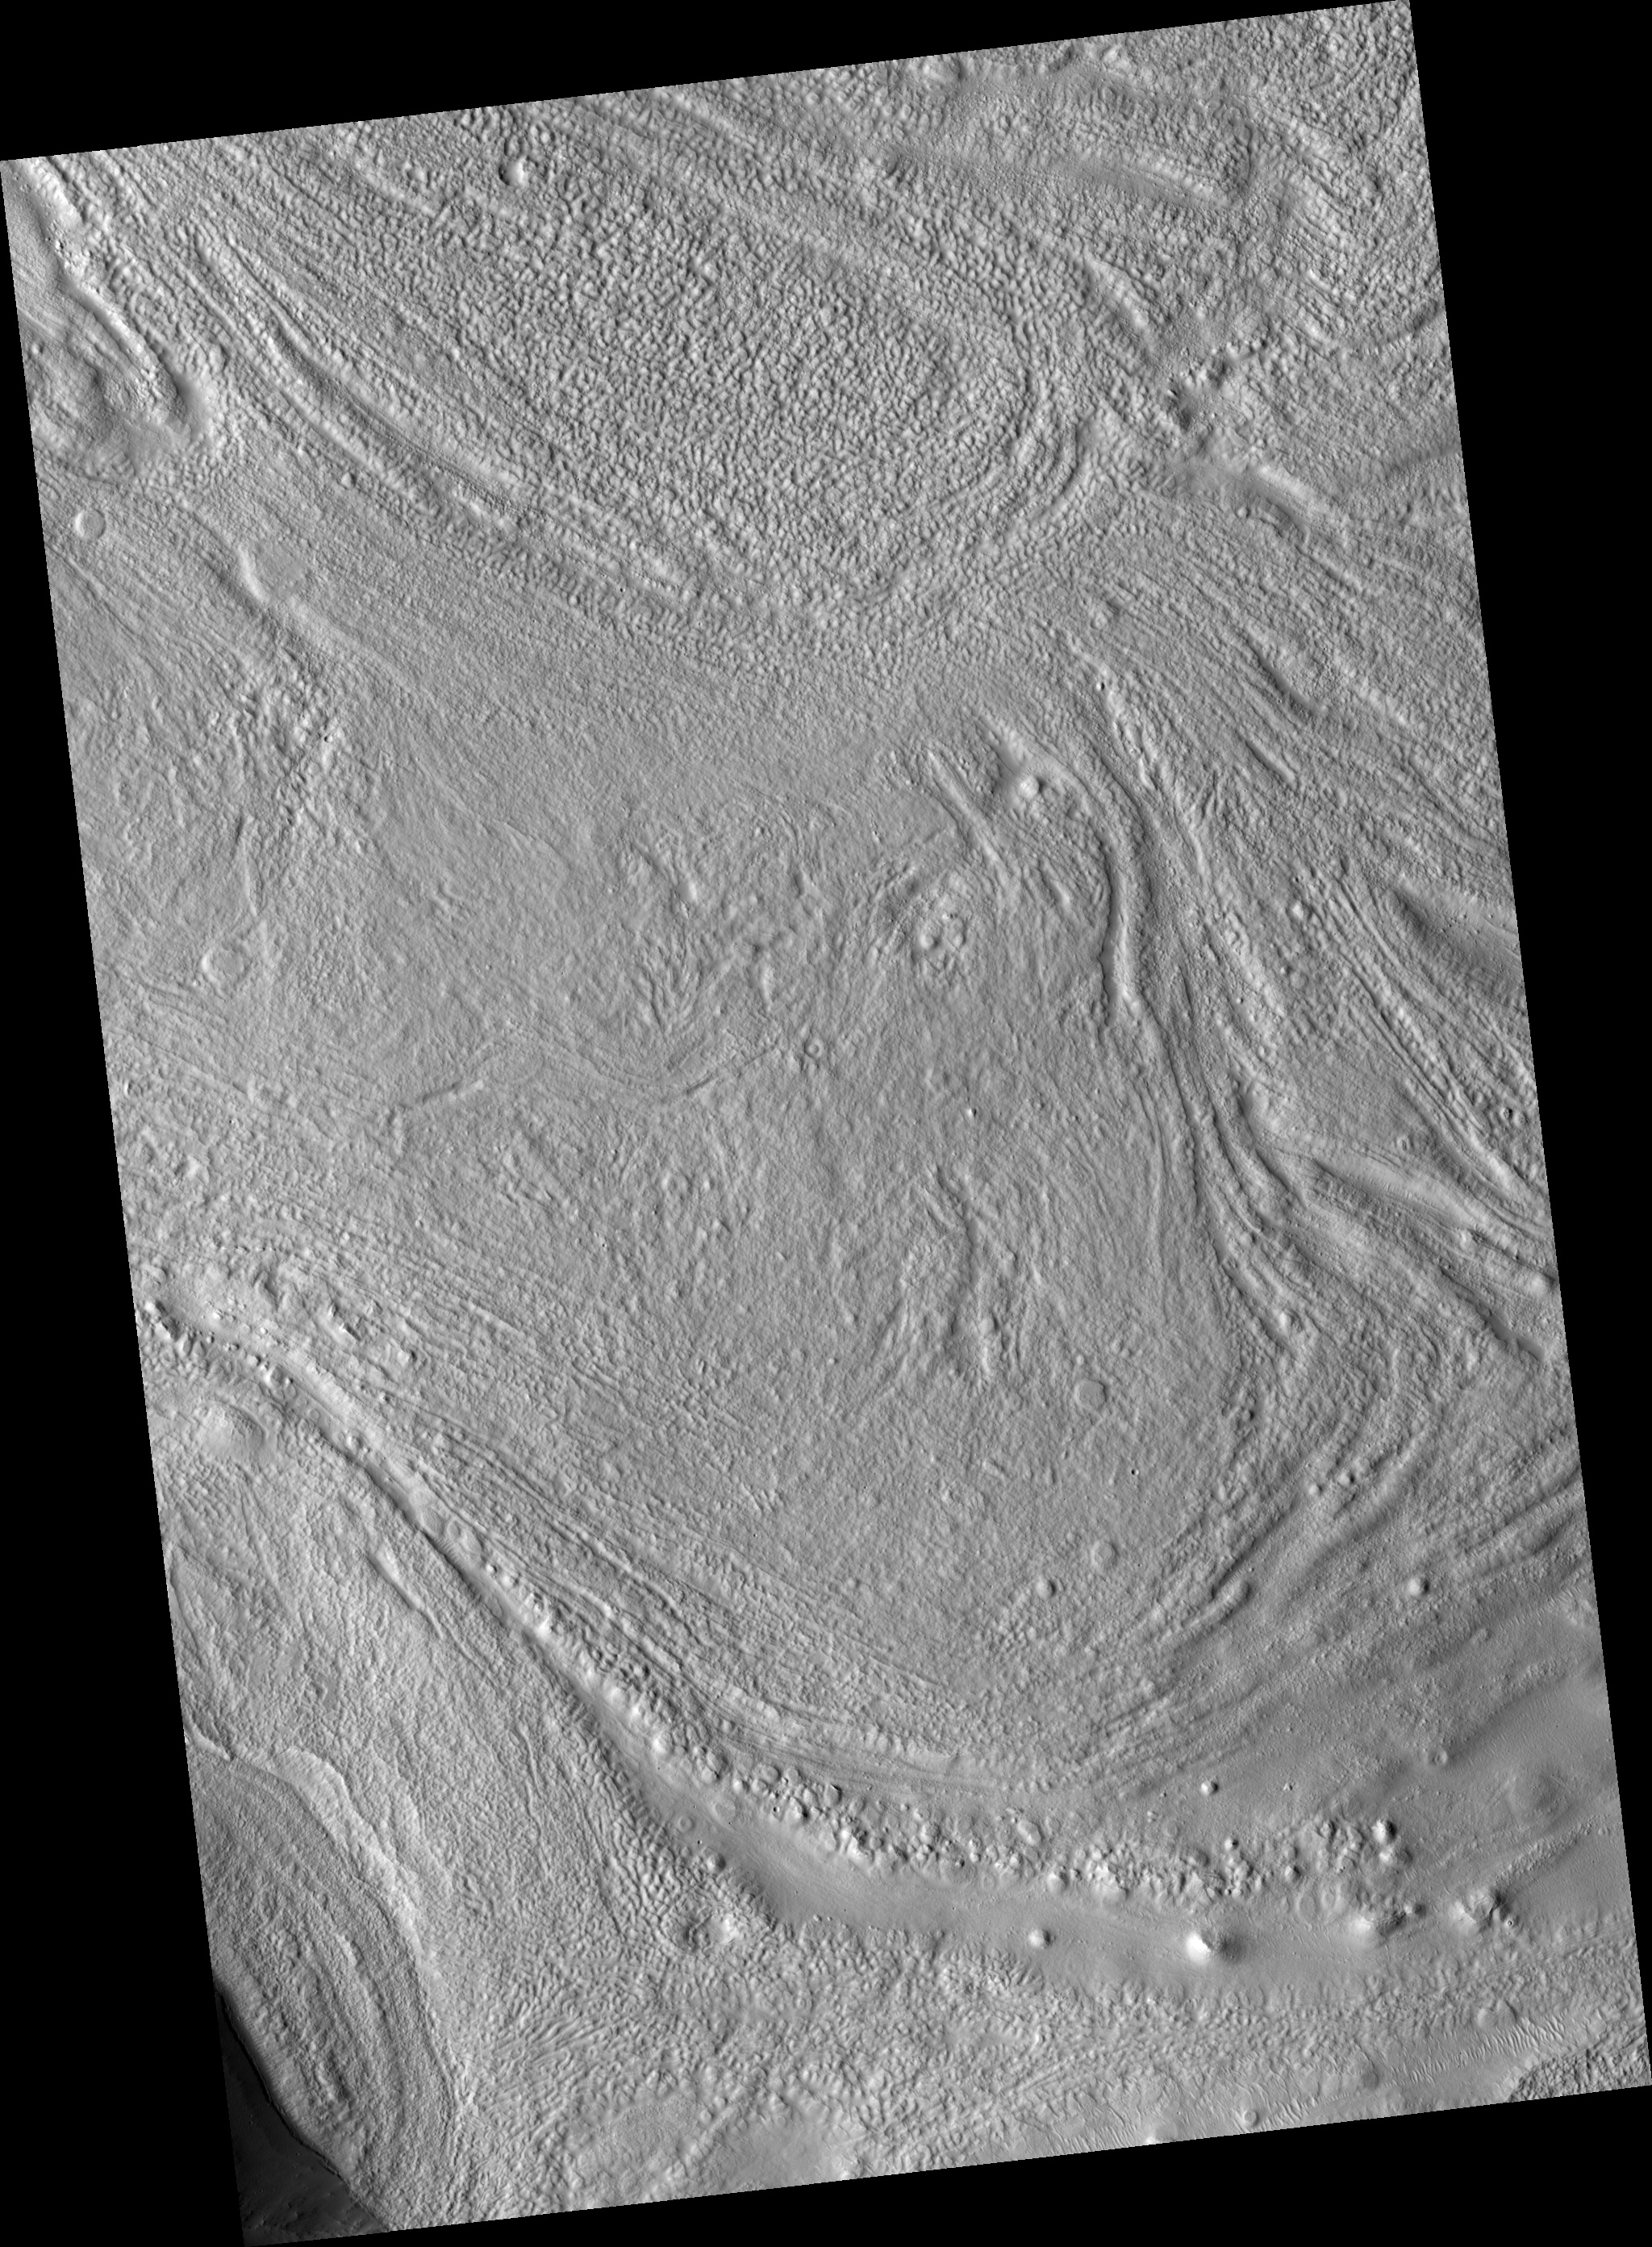

Juncture of Valleys with Lineated Fill

Image PSP_001438_2160 was taken by the High Resolution Imaging Science Experiment (HiRISE) camera onboard the Mars Reconnaissance Orbiter spacecraft on November 16, 2006. The complete image is centered at 35.5 degrees latitude, 56.6 degrees East longitude. The range to the target site was 291.6 km (182.2 miles). At this distance the image scale is 29.2 cm/pixel (with 1 x 1 binning) so objects ~88 cm across are resolved. The image shown here has been map-projected to 25 cm/pixel and north is up. The image was taken at a local Mars time of 3:25 PM and the scene is illuminated from the west with a solar incidence angle of 49 degrees, thus the sun was about 41 degrees above the horizon. At a solar longitude of 136.3 degrees, the season on Mars is Northern Summer.

NASA’s Jet Propulsion Laboratory, a division of the California Institute of Technology in Pasadena, manages the Mars Reconnaissance Orbiter for NASA’s Science Mission Directorate, Washington. Lockheed Martin Space Systems, Denver, is the prime contractor for the project and built the spacecraft. The High Resolution Imaging Science Experiment is operated by the University of Arizona, Tucson, and the instrument was built by Ball Aerospace and Technology Corp., Boulder, Colo.

Credit: NASA/JPL/Univ. of Arizona